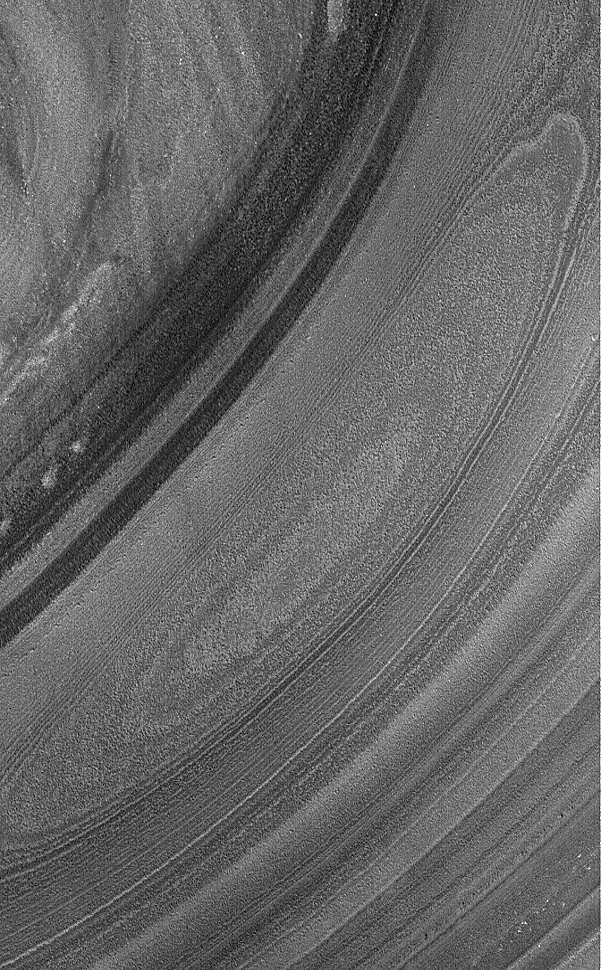

North Polar Layers

2 January 2004
This Mars Global Surveyor (MGS) Mars Orbiter Camera (MOC) image shows a depression eroded into north polar layered materials located near 86.1°N, 30.8°W. The layers in the north polar region have been considered for more than 30 years to be composed of dust and ice, although this cannot be confirmed without sending a person or robot to investigate. This picture covers an area about 3 km (1.9 mi) across. Sunlight illuminates the scene from the upper left.

Credit: NASA/JPL/Malin Space Science Systems